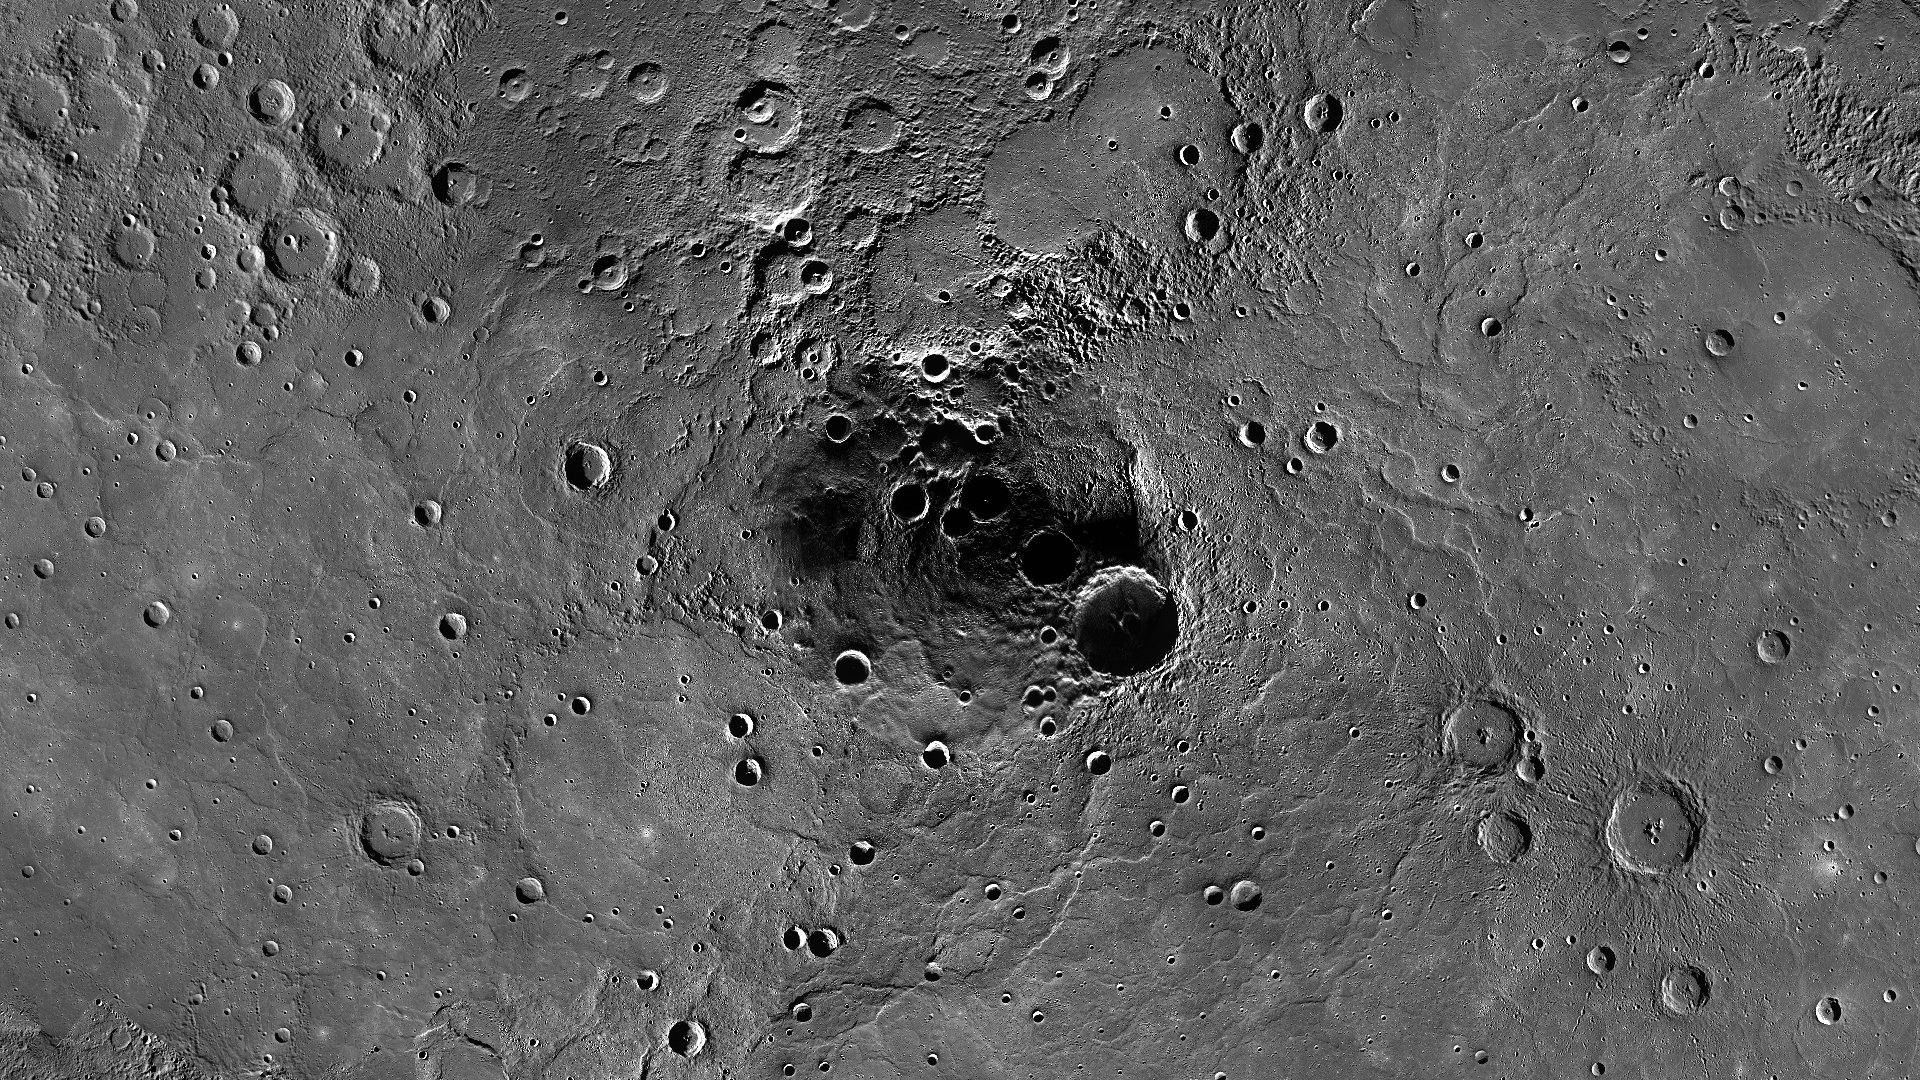

Northern Exposure

The image above shows a stereographic projection of a mosaic centered on Mercury’s north pole. This mosaic is made up of MDIS images acquired during its monochrome, color, monochrome stereo, high-incidence, albedo, three-color, and northern polar campaigns. Above 85 degrees north, the approximate location of the center of Prokofiev crater, many images were averaged together in order to obtain a mostly sunlit mosaic. Permanently shadowed craters at Mercury’s poles are host to radar-bright deposits.

Instrument: Narrow Angle Camera (NAC) and Wide Angle Camera (WAC) of the Mercury Dual Imaging System (MDIS)
Resolution: 1.0 km/pixel
Scale: Prokofiev crater is approximately 110 km (68 mi.) in diameter.
Map Projection: polar stereographic
Center Latitude: 90°
Top Center Longitude: 180° E

The MESSENGER spacecraft is the first ever to orbit the planet Mercury, and the spacecraft’s seven scientific instruments and radio science investigation are unraveling the history and evolution of the Solar System’s innermost planet. Visit the Why Mercury? section of this website to learn more about the key science questions that the MESSENGER mission is addressing. During the one-year primary mission, MDIS acquired 88,746 images and extensive other data sets. MESSENGER is now in a year-long extended mission, during which plans call for the acquisition of more than 80,000 additional images to support MESSENGER’s science goals.

These images are from MESSENGER, a NASA Discovery mission to conduct the first orbital study of the innermost planet, Mercury. For information regarding the use of images, see the MESSENGER image use policy.

Credit: NASA/Johns Hopkins University Applied Physics Laboratory/Carnegie Institution of Washington